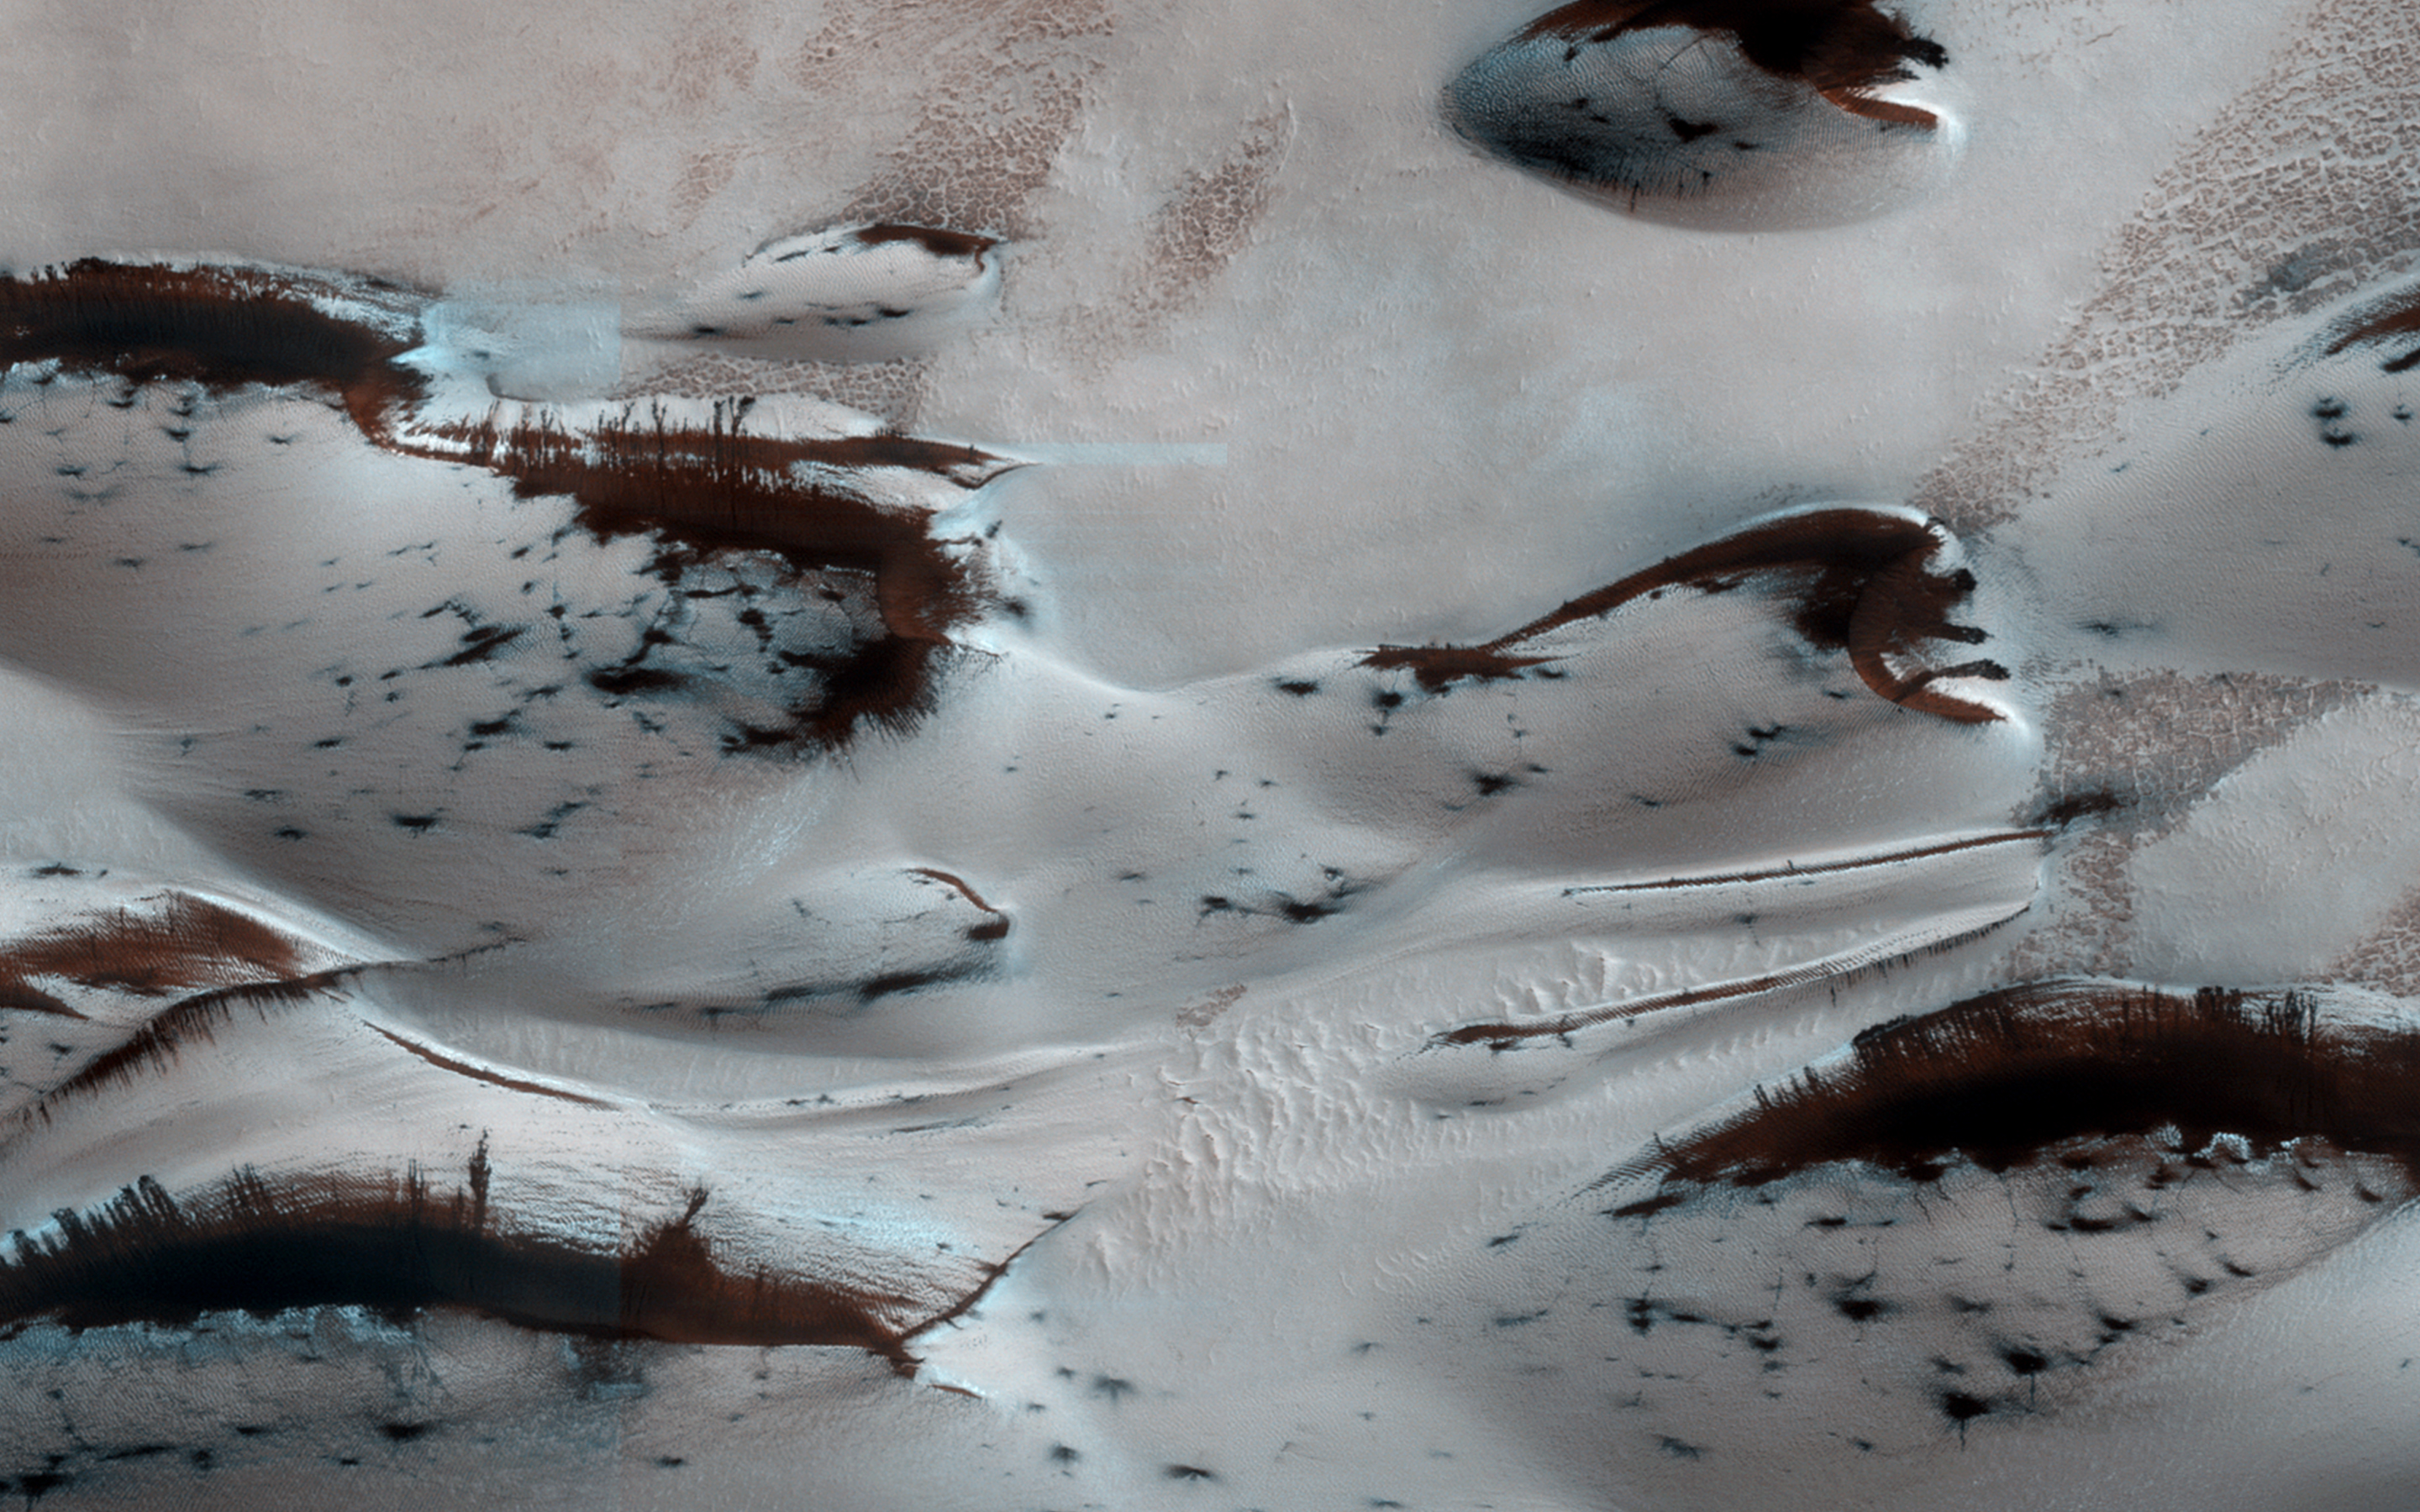

Sand Dunes in Spring

Mars’ northern-most sand dunes are beginning to emerge from their winter cover of seasonal carbon dioxide (dry) ice. Dark, bare south-facing slopes are soaking up the warmth of the sun.

The steep lee sides of the dunes are also ice-free along the crest, allowing sand to slide down the dune. Dark splotches are places where ice cracked earlier in spring, releasing sand. Soon the dunes will be completely bare and all signs of spring activity will be gone.

HiRISE is one of six instruments on NASA’s Mars Reconnaissance Orbiter. The University of Arizona, Tucson, operates the orbiter’s HiRISE camera, which was built by Ball Aerospace & Technologies Corp., Boulder, Colo. NASA’s Jet Propulsion Laboratory, a division of the California Institute of Technology in Pasadena, manages the Mars Reconnaissance Orbiter Project for the NASA Science Mission Directorate, Washington.

Credit: NASA/JPL-Caltech/Univ. of Arizona